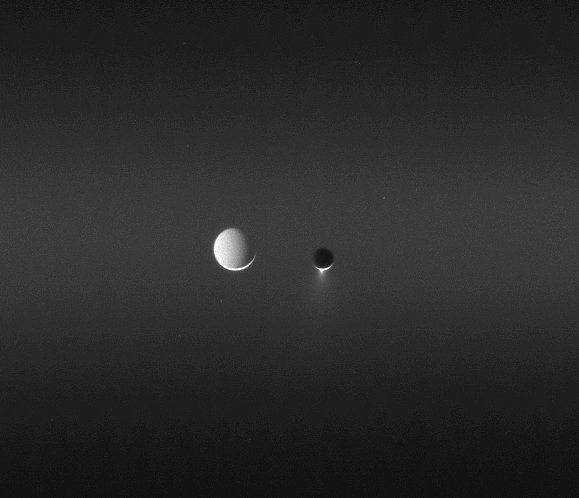

Moons in the Night

Sunlight makes visible the faint band called the E ring as two moons meet in the sky.

Enceladus (505 kilometers, or 314 miles across) and Tethys (1,071 kilometers, or 665 miles across) appear close together in the sky in this image, but in reality, Tethys was more than 260,000 kilometers (162,000 miles) farther from the Cassini spacecraft — greater than half the distance from Earth to the Moon. Enceladus is easy to identify by the brilliant plume of ice erupting from its south pole.

Although this perspective views the night sides of both moons, the Sun is not the only source of illumination in the Saturn system. Tethys is at a fuller phase with respect to Saturn, and thus its “night side” is more fully lit than that of Enceladus.

The view was acquired from a Sun-Enceladus-spacecraft, or phase, angle of 163 degrees, a viewing geometry in which the microscopic ice particles in its plume brighten substantially.

The image was taken in visible light with the Cassini spacecraft narrow-angle camera on June 6, 2006 at a distance of approximately 3.9 million kilometers (2.4 million miles) from Enceladus and 4.2 million kilometers (2.6 million miles) from Tethys. Image scale is 23 kilometers (14 miles) per pixel on Enceladus and 25 kilometers (16 miles) on Tethys.

The Cassini-Huygens mission is a cooperative project of NASA, the European Space Agency and the Italian Space Agency. The Jet Propulsion Laboratory, a division of the California Institute of Technology in Pasadena, manages the mission for NASA’s Science Mission Directorate, Washington, D.C. The Cassini orbiter and its two onboard cameras were designed, developed and assembled at JPL. The imaging operations center is based at the Space Science Institute in Boulder, Colo.

Credit: NASA/JPL/Space Science Institute